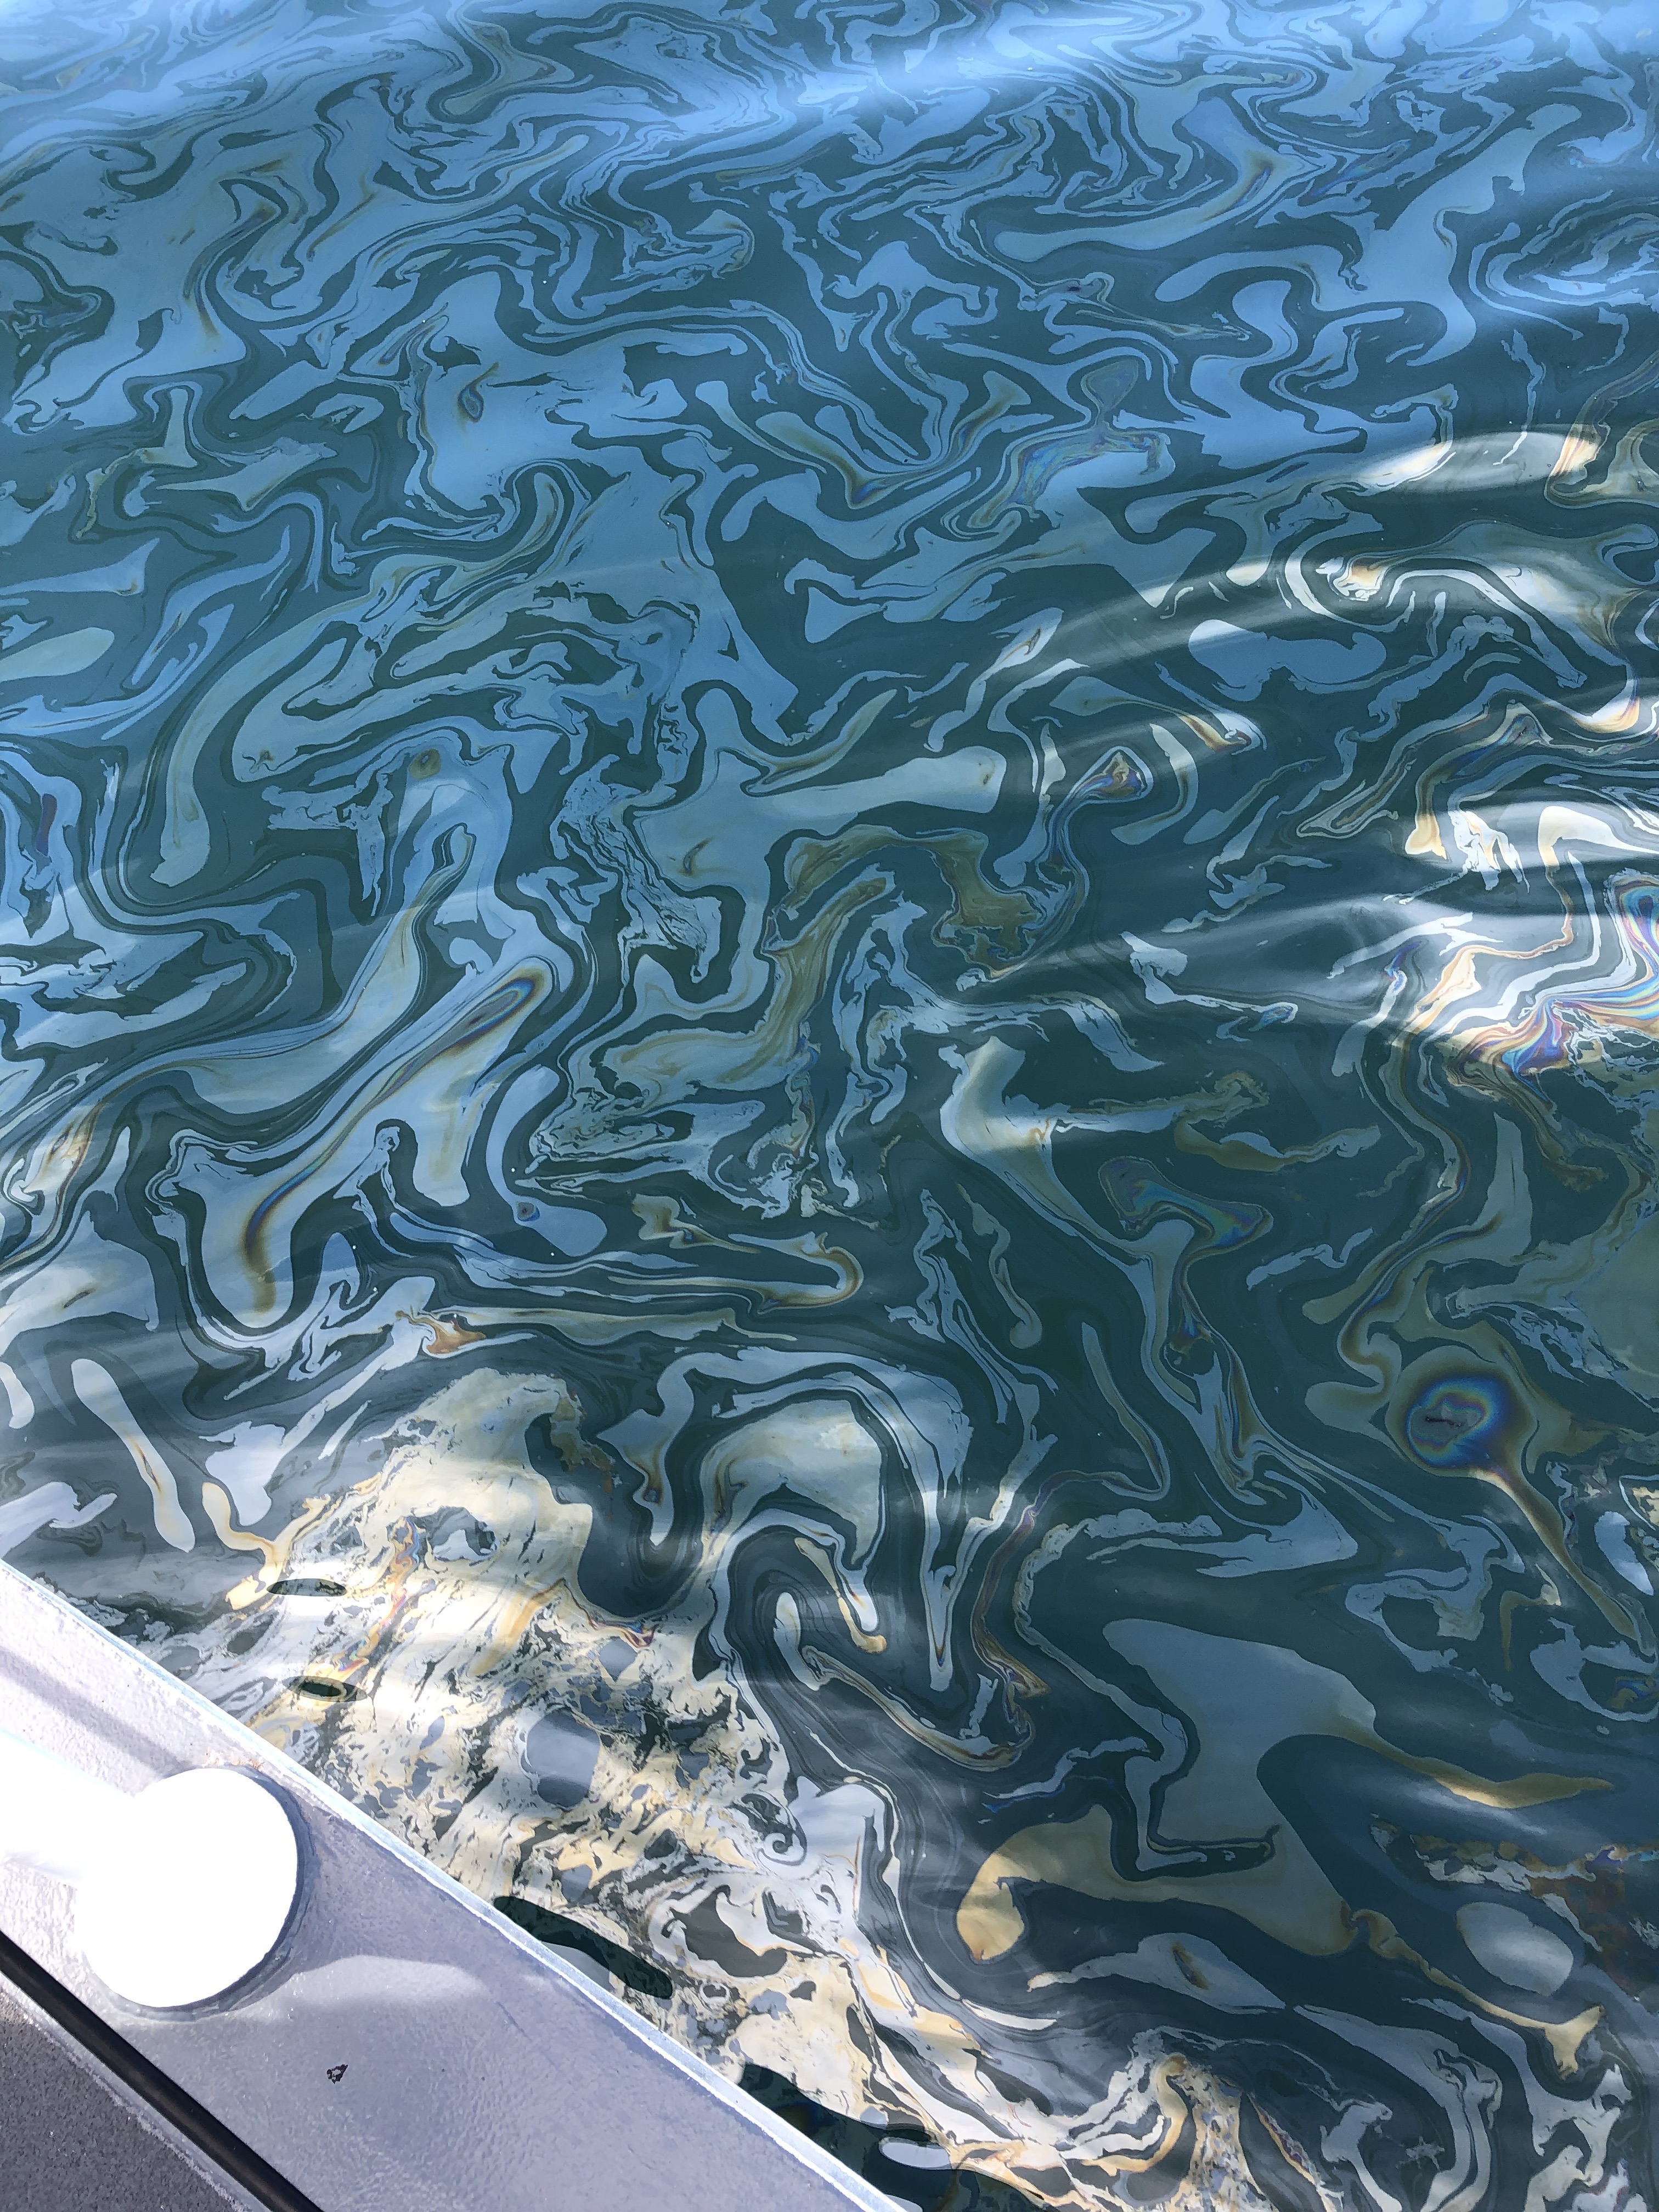

Natural Oil Seepage Off California Coast

An oil slick from naturally occurring oil seeps off the coast of Santa Barbara, California. The NASA-NOAA Marine Oil Spill Thickness (MOST) project is using the area to test the ability of a radar instrument called UAVSAR to detect the thickness of oil in oil slicks – important information for first responders to oil spills.

Having concluded their second field campaign in Santa Barbara at the end of October, 2021, the MOST team is working to develop a way for NOAA – the lead federal agency for detecting and tracking coastal oil spills – to use remote sensing data to determine not just where oil is, but where the thickest parts of it are.

NASA’s UAVSAR, or Uninhabited Aerial Vehicle Synthetic Aperture Radar, attaches to the fuselage of an airplane that collects a roughly 12-mile-wide (19-kilometer-wide) image of the area. The instrument sends radar pulses down to the surface of the ocean, and the signals that bounce back are used to detect roughness, caused by waves, at the ocean’s surface. Oil dampens the waves, creating areas of smoother water that appear darker than the surrounding clean water in the SAR imagery – the thicker the oil, the darker the area appears.

When the project concludes, likely in 2023, scientists hope to have a prototype system for detecting oil spill thickness that can be deployed in emergencies.

Credit: NASA/JPL-Caltech